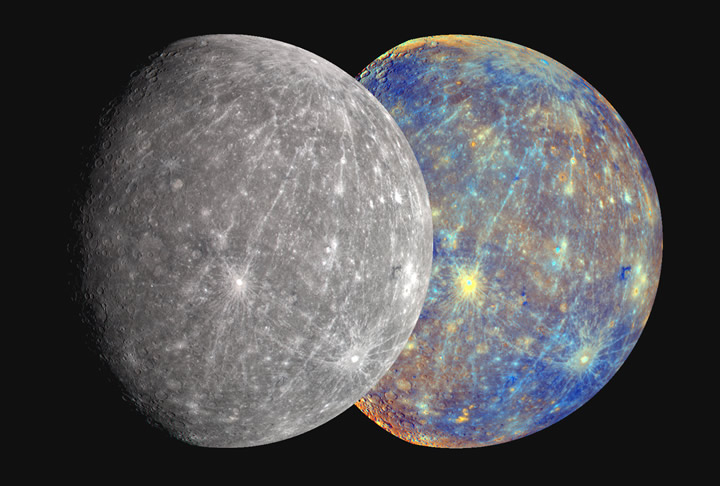

Mercury in Color!

The Mercury Dual Imaging System (MDIS) has 11 narrow-band spectral filters covering visible and near-infrared wavelengths (400 to 1050 nm). The specific colors of the filters were selected to discriminate among common minerals. Three-color images (480 nm, 560 nm, 630 nm) were combined to produce an approximation of Mercury’s true color as might be seen by the human eye (left) (see PIA11364). From this rendition of Mercury it is obvious that color differences on the surface are slight. Statistical methods that utilize all 11 filters in the visible and near-infrared highlight subtle color differences (right) and aid geologists in mapping regions of different composition. What do the exaggerated colors tell us about Mercury? The nature of color boundaries, color trends, and brightness values help MESSENGER geologists understand the discrete regions (or “units”) on the surface. From the color images alone it is not possible to determine unambiguously the minerals that comprise the rocks of each unit. During the brief flybys, MESSENGER’s other instruments sensitive to composition lack the time needed to build up adequate signal or gain broad areal coverage, so only MESSENGER’s cameras were able to acquire comprehensive measurements. Once in obit about Mercury, MESSENGER’s full suite of instruments will be brought to bear on the newly discovered color units to unlock their secrets.

Date Acquired: October 6, 2008
Instrument: Wide Angle Camera (WAC) of the Mercury Dual Imaging System (MDIS)
Scale: Mercury’s diameter is 4880 kilometers (3030 miles)

These images are from MESSENGER, a NASA Discovery mission to conduct the first orbital study of the innermost planet, Mercury. For information regarding the use of images, see the MESSENGER image use policy.

Credit: NASA/Johns Hopkins University Applied Physics Laboratory/Carnegie Institution of Washington